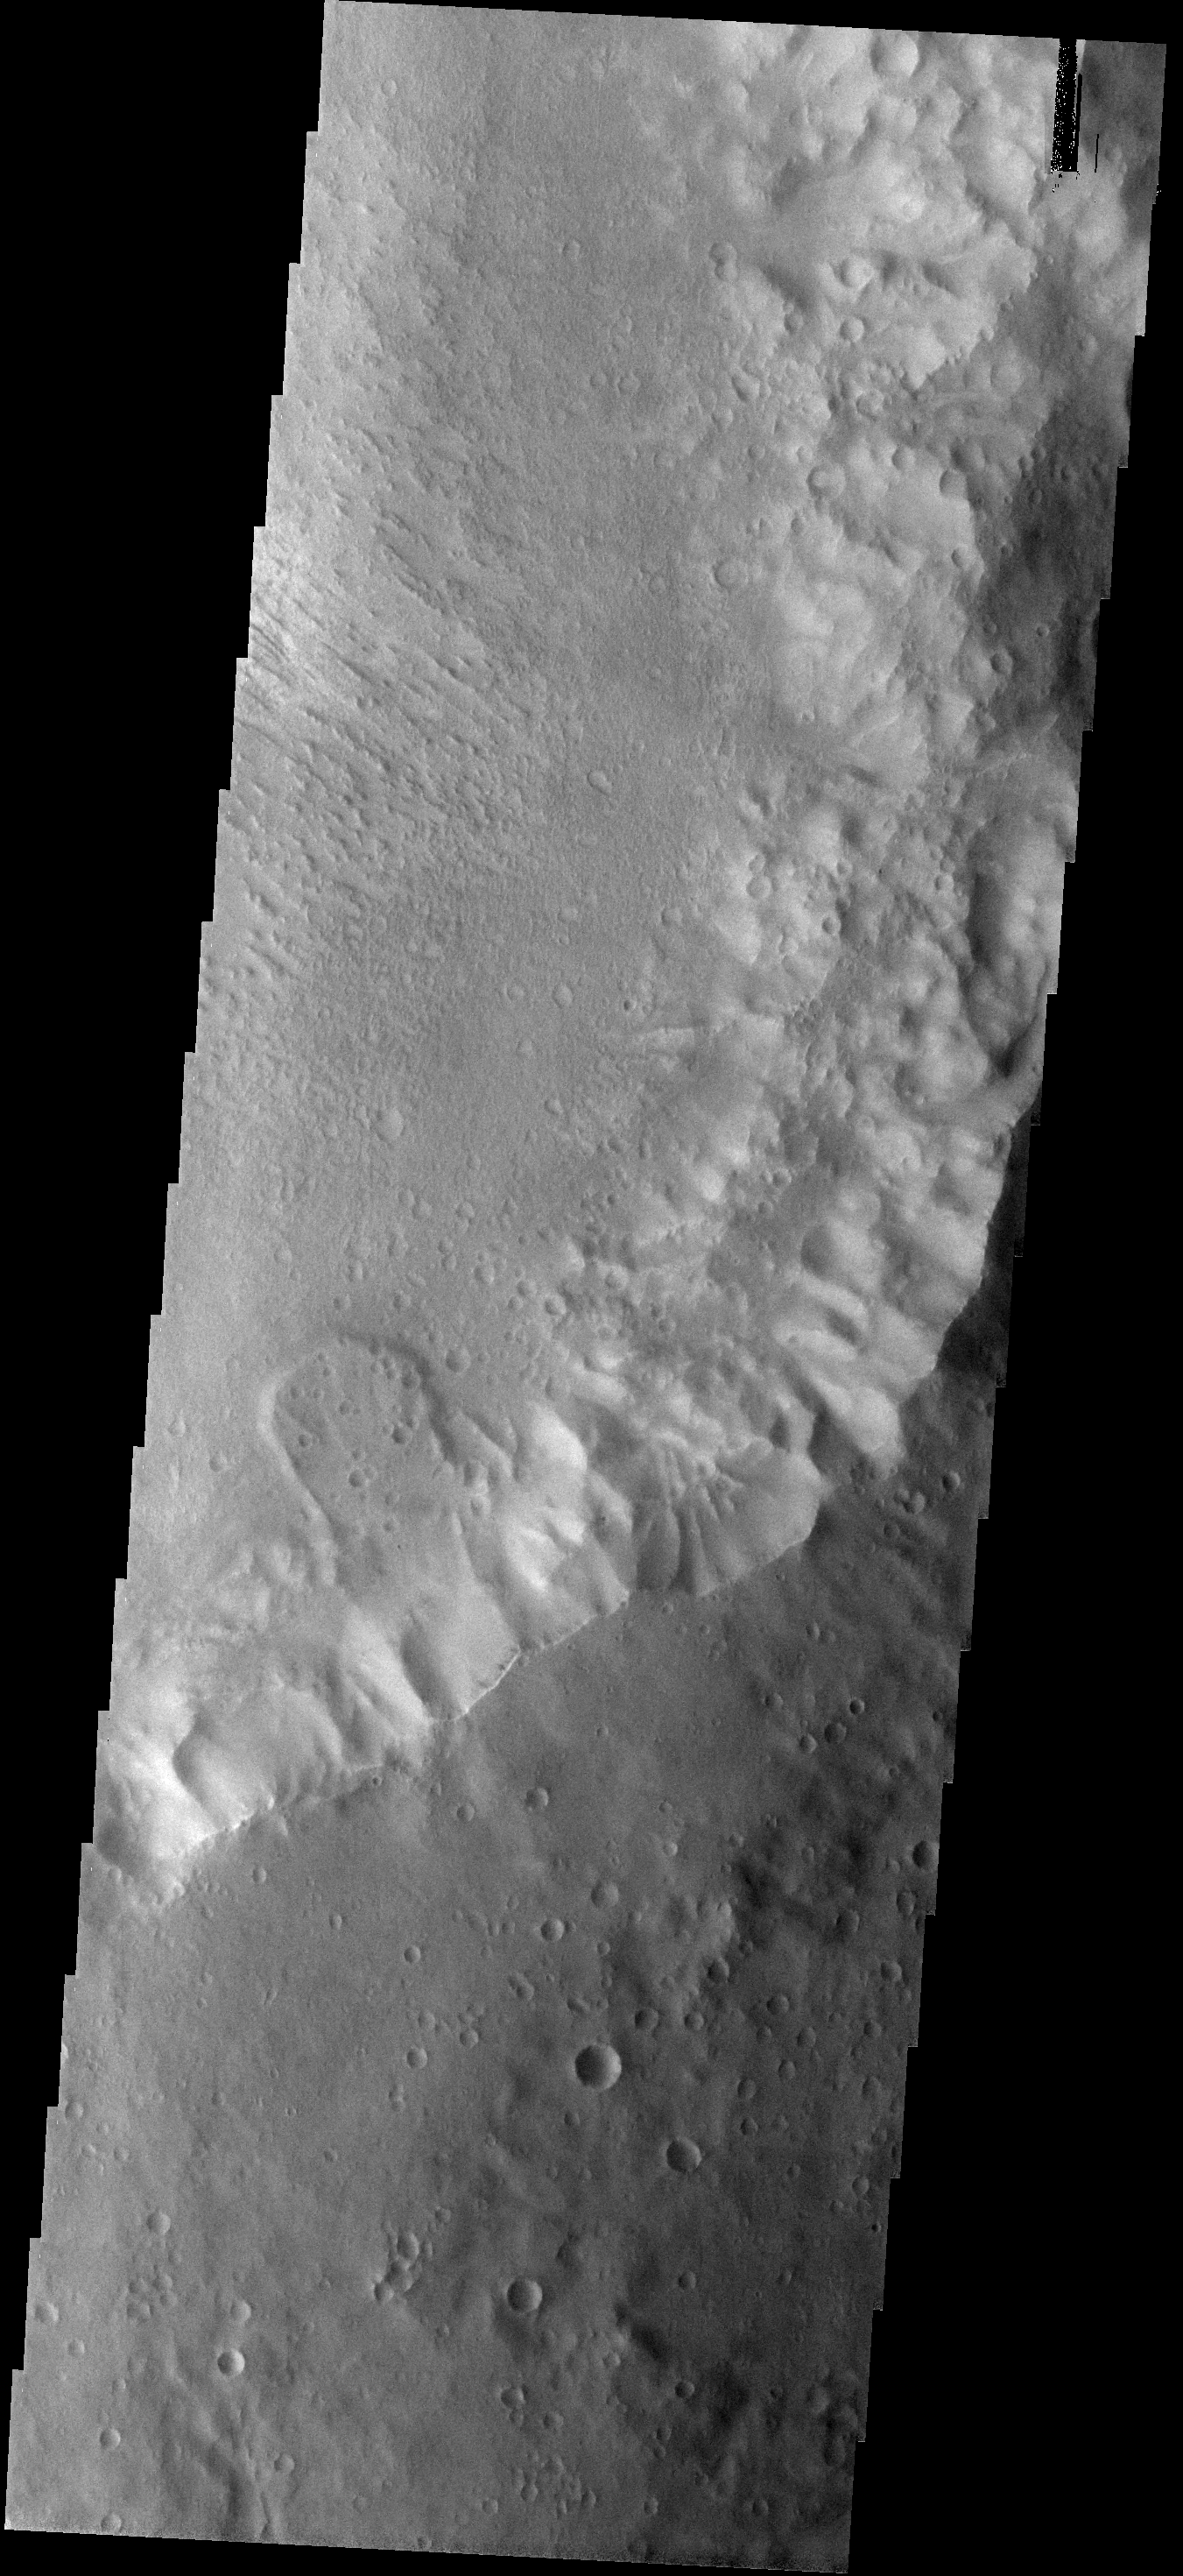

Landslide

This small landslide is located in an unnamed crater.

Image information: VIS instrument. Latitude -26.0N, Longitude 344.4E. 18 meter/pixel resolution.

Please see the THEMIS Data Citation Note for details on crediting THEMIS images.

Note: this THEMIS visual image has not been radiometrically nor geometrically calibrated for this preliminary release. An empirical correction has been performed to remove instrumental effects. A linear shift has been applied in the cross-track and down-track direction to approximate spacecraft and planetary motion. Fully calibrated and geometrically projected images will be released through the Planetary Data System in accordance with Project policies at a later time.

NASA’s Jet Propulsion Laboratory manages the 2001 Mars Odyssey mission for NASA’s Office of Space Science, Washington, D.C. The Thermal Emission Imaging System (THEMIS) was developed by Arizona State University, Tempe, in collaboration with Raytheon Santa Barbara Remote Sensing. The THEMIS investigation is led by Dr. Philip Christensen at Arizona State University. Lockheed Martin Astronautics, Denver, is the prime contractor for the Odyssey project, and developed and built the orbiter. Mission operations are conducted jointly from Lockheed Martin and from JPL, a division of the California Institute of Technology in Pasadena.

Credit: NASA/JPL/ASU